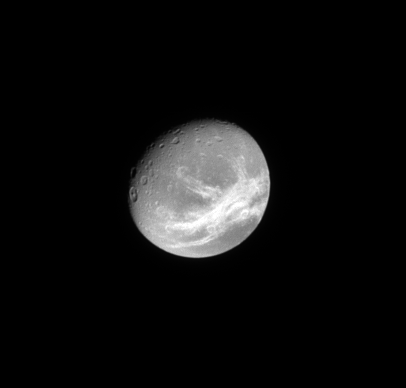

Wispy Line

The Cassini spacecraft looks toward the wispy, fractured terrain of the trailing hemisphere of the moon Dione.

To learn more about Dione’s “wisps,” see PIA08960.

Lit terrain seen here is on the trailing hemisphere of Dione (1123 kilometers, or 698 miles across). North on Dione is up and rotated 29 degrees to the right.

The image was taken in visible light with the Cassini spacecraft narrow-angle camera on May 26, 2009. The view was acquired at a distance of approximately 1.3 million kilometers (808,000 miles) from Dione and at a Sun-Dione-spacecraft, or phase, angle of 35 degrees. Image scale is 8 kilometers (5 miles) per pixel.

The Cassini-Huygens mission is a cooperative project of NASA, the European Space Agency and the Italian Space Agency. The Jet Propulsion Laboratory, a division of the California Institute of Technology in Pasadena, manages the mission for NASA’s Science Mission Directorate, Washington, D.C. The Cassini orbiter and its two onboard cameras were designed, developed and assembled at JPL. The imaging operations center is based at the Space Science Institute in Boulder, Colo.

Credit: NASA/JPL/Space Science Institute